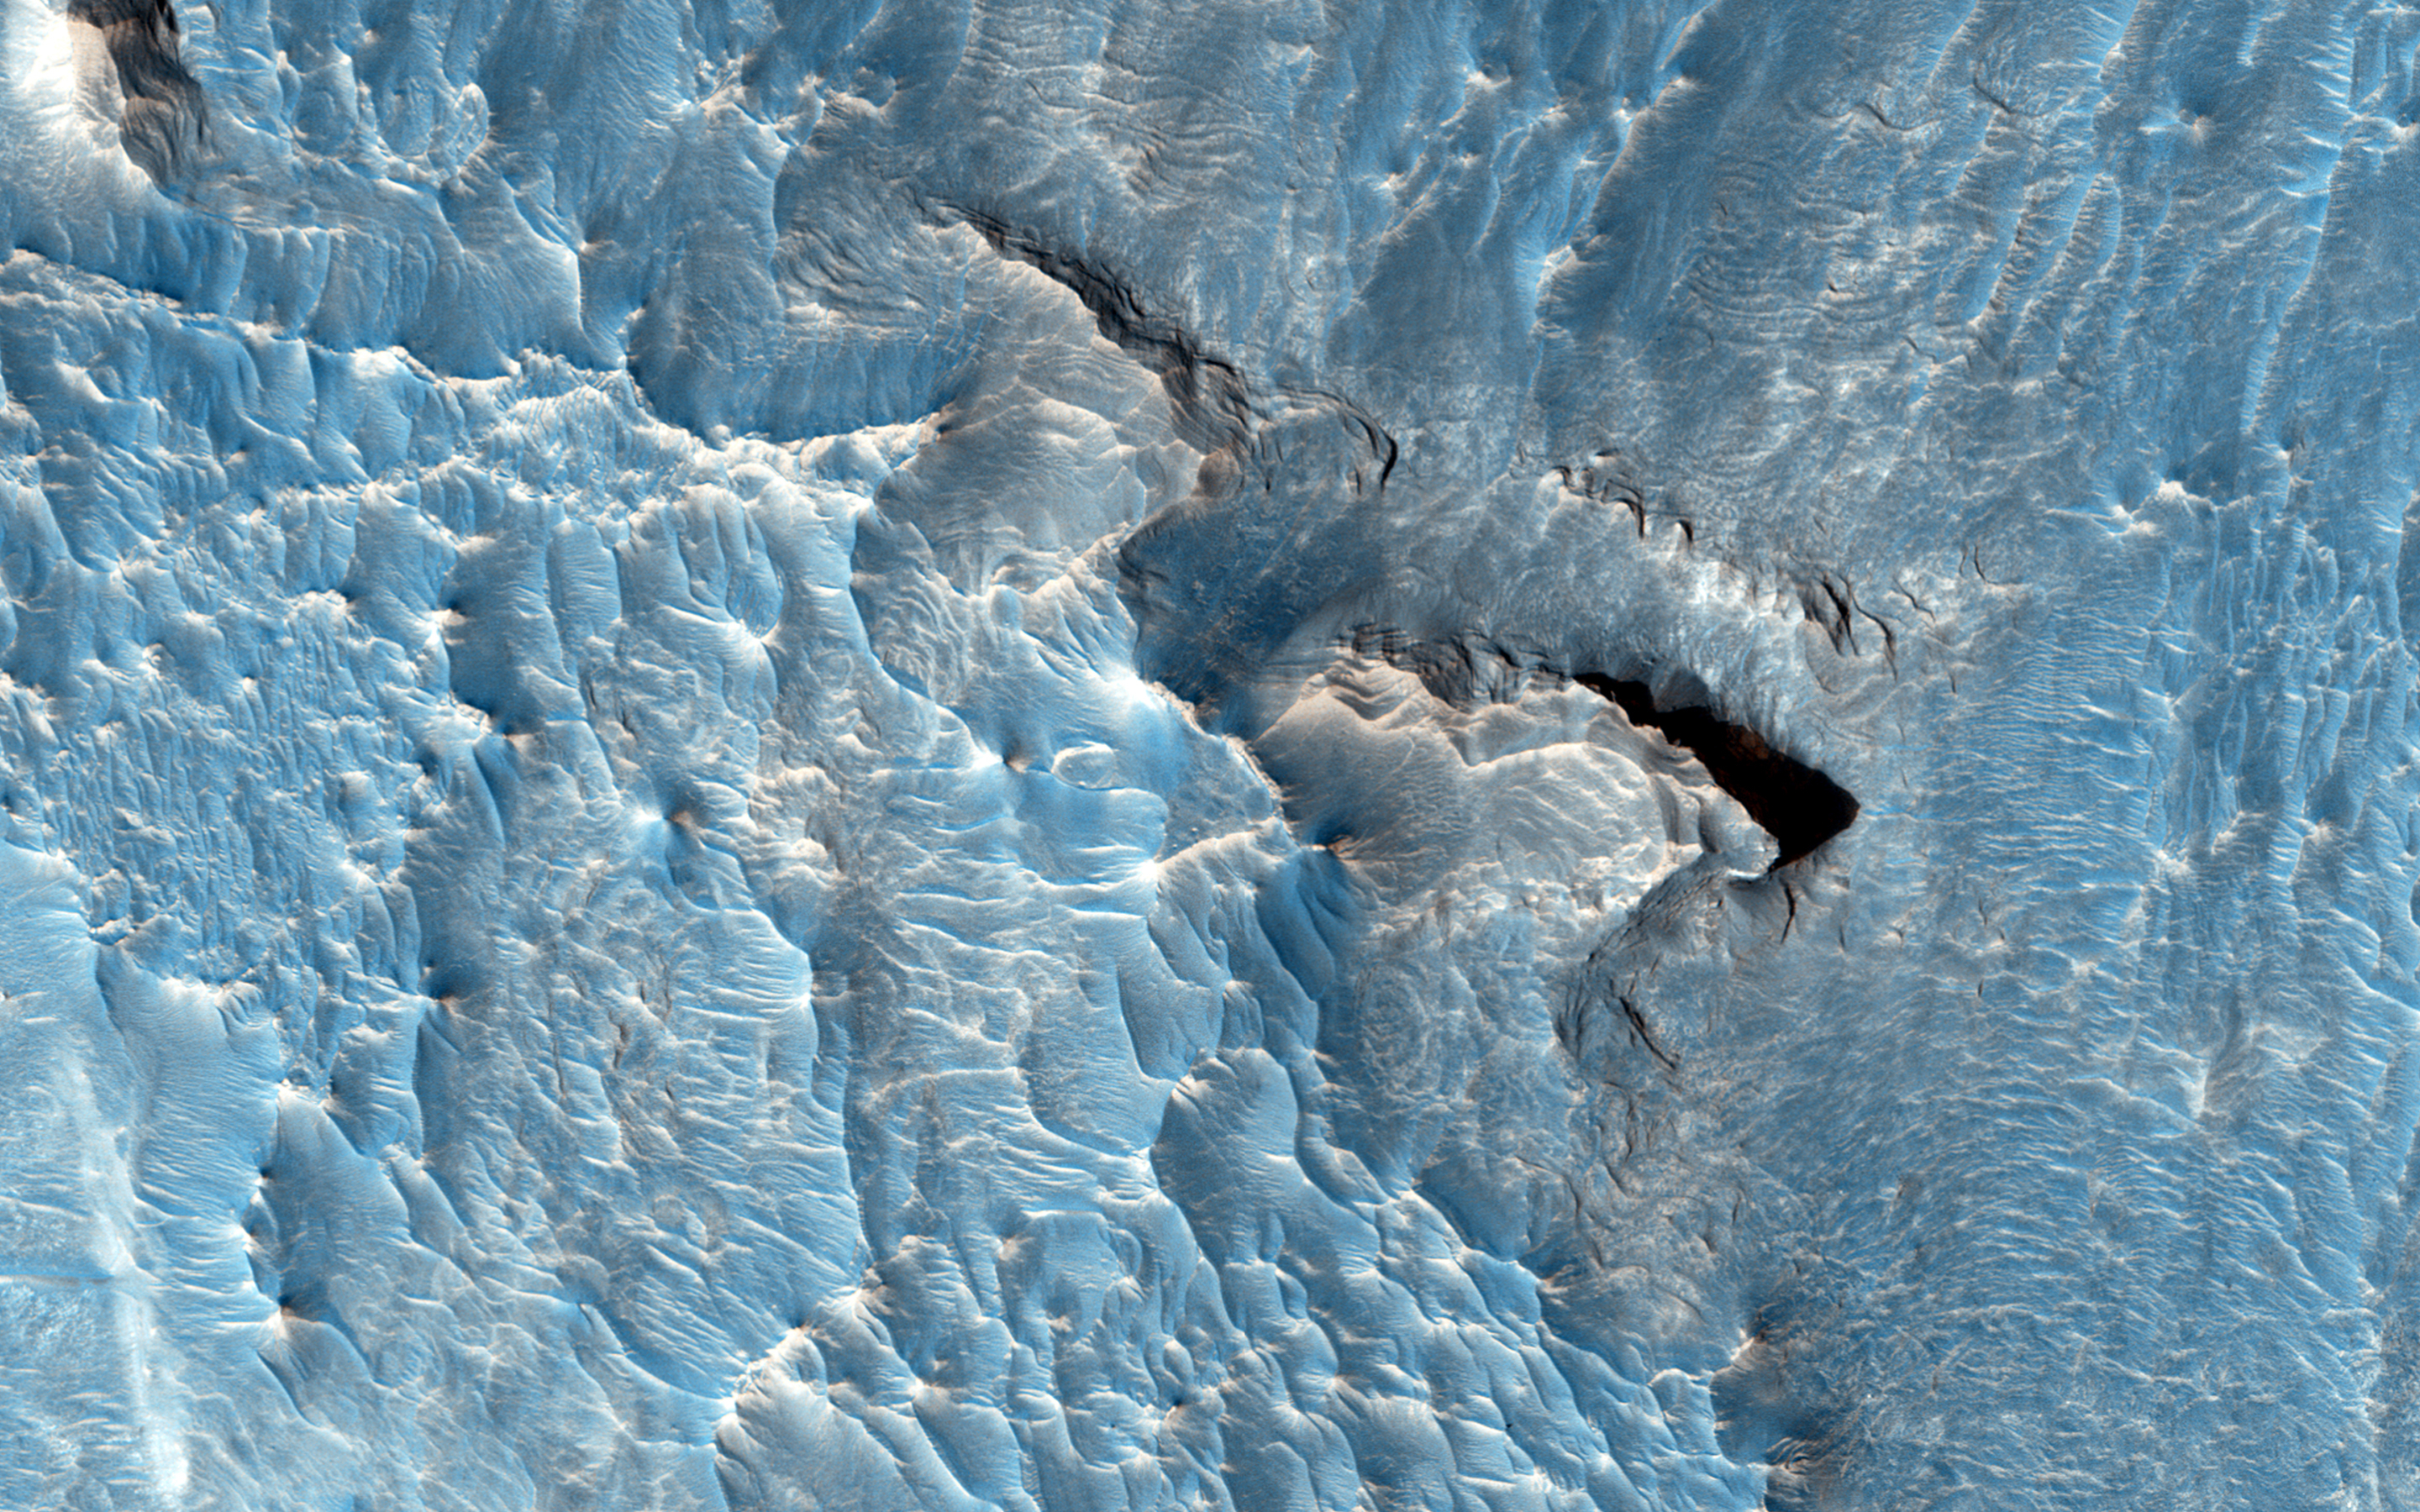

A Light Toned Deposit in Aureum Chaos

The objective of this observation is to examine a light-toned deposit in a region of what is called “chaotic terrain.”

There are indications of layers in the image. Some shapes suggest erosion by a fluid moving north and south. The top of the light-toned deposit appears rough, in contrast to the smoothness of its surroundings.

This area is also in a Context Camera image (P04_002536_1757).

This caption is based on the original science rationale.

The University of Arizona, Tucson, operates HiRISE, which was built by Ball Aerospace & Technologies Corp., Boulder, Colorado. NASA’s Jet Propulsion Laboratory, a division of the California Institute of Technology in Pasadena, manages the Mars Reconnaissance Orbiter Project and Mars Science Laboratory Project for NASA’s Science Mission Directorate, Washington.

Credit: NASA/JPL-Caltech/Univ. of Arizona